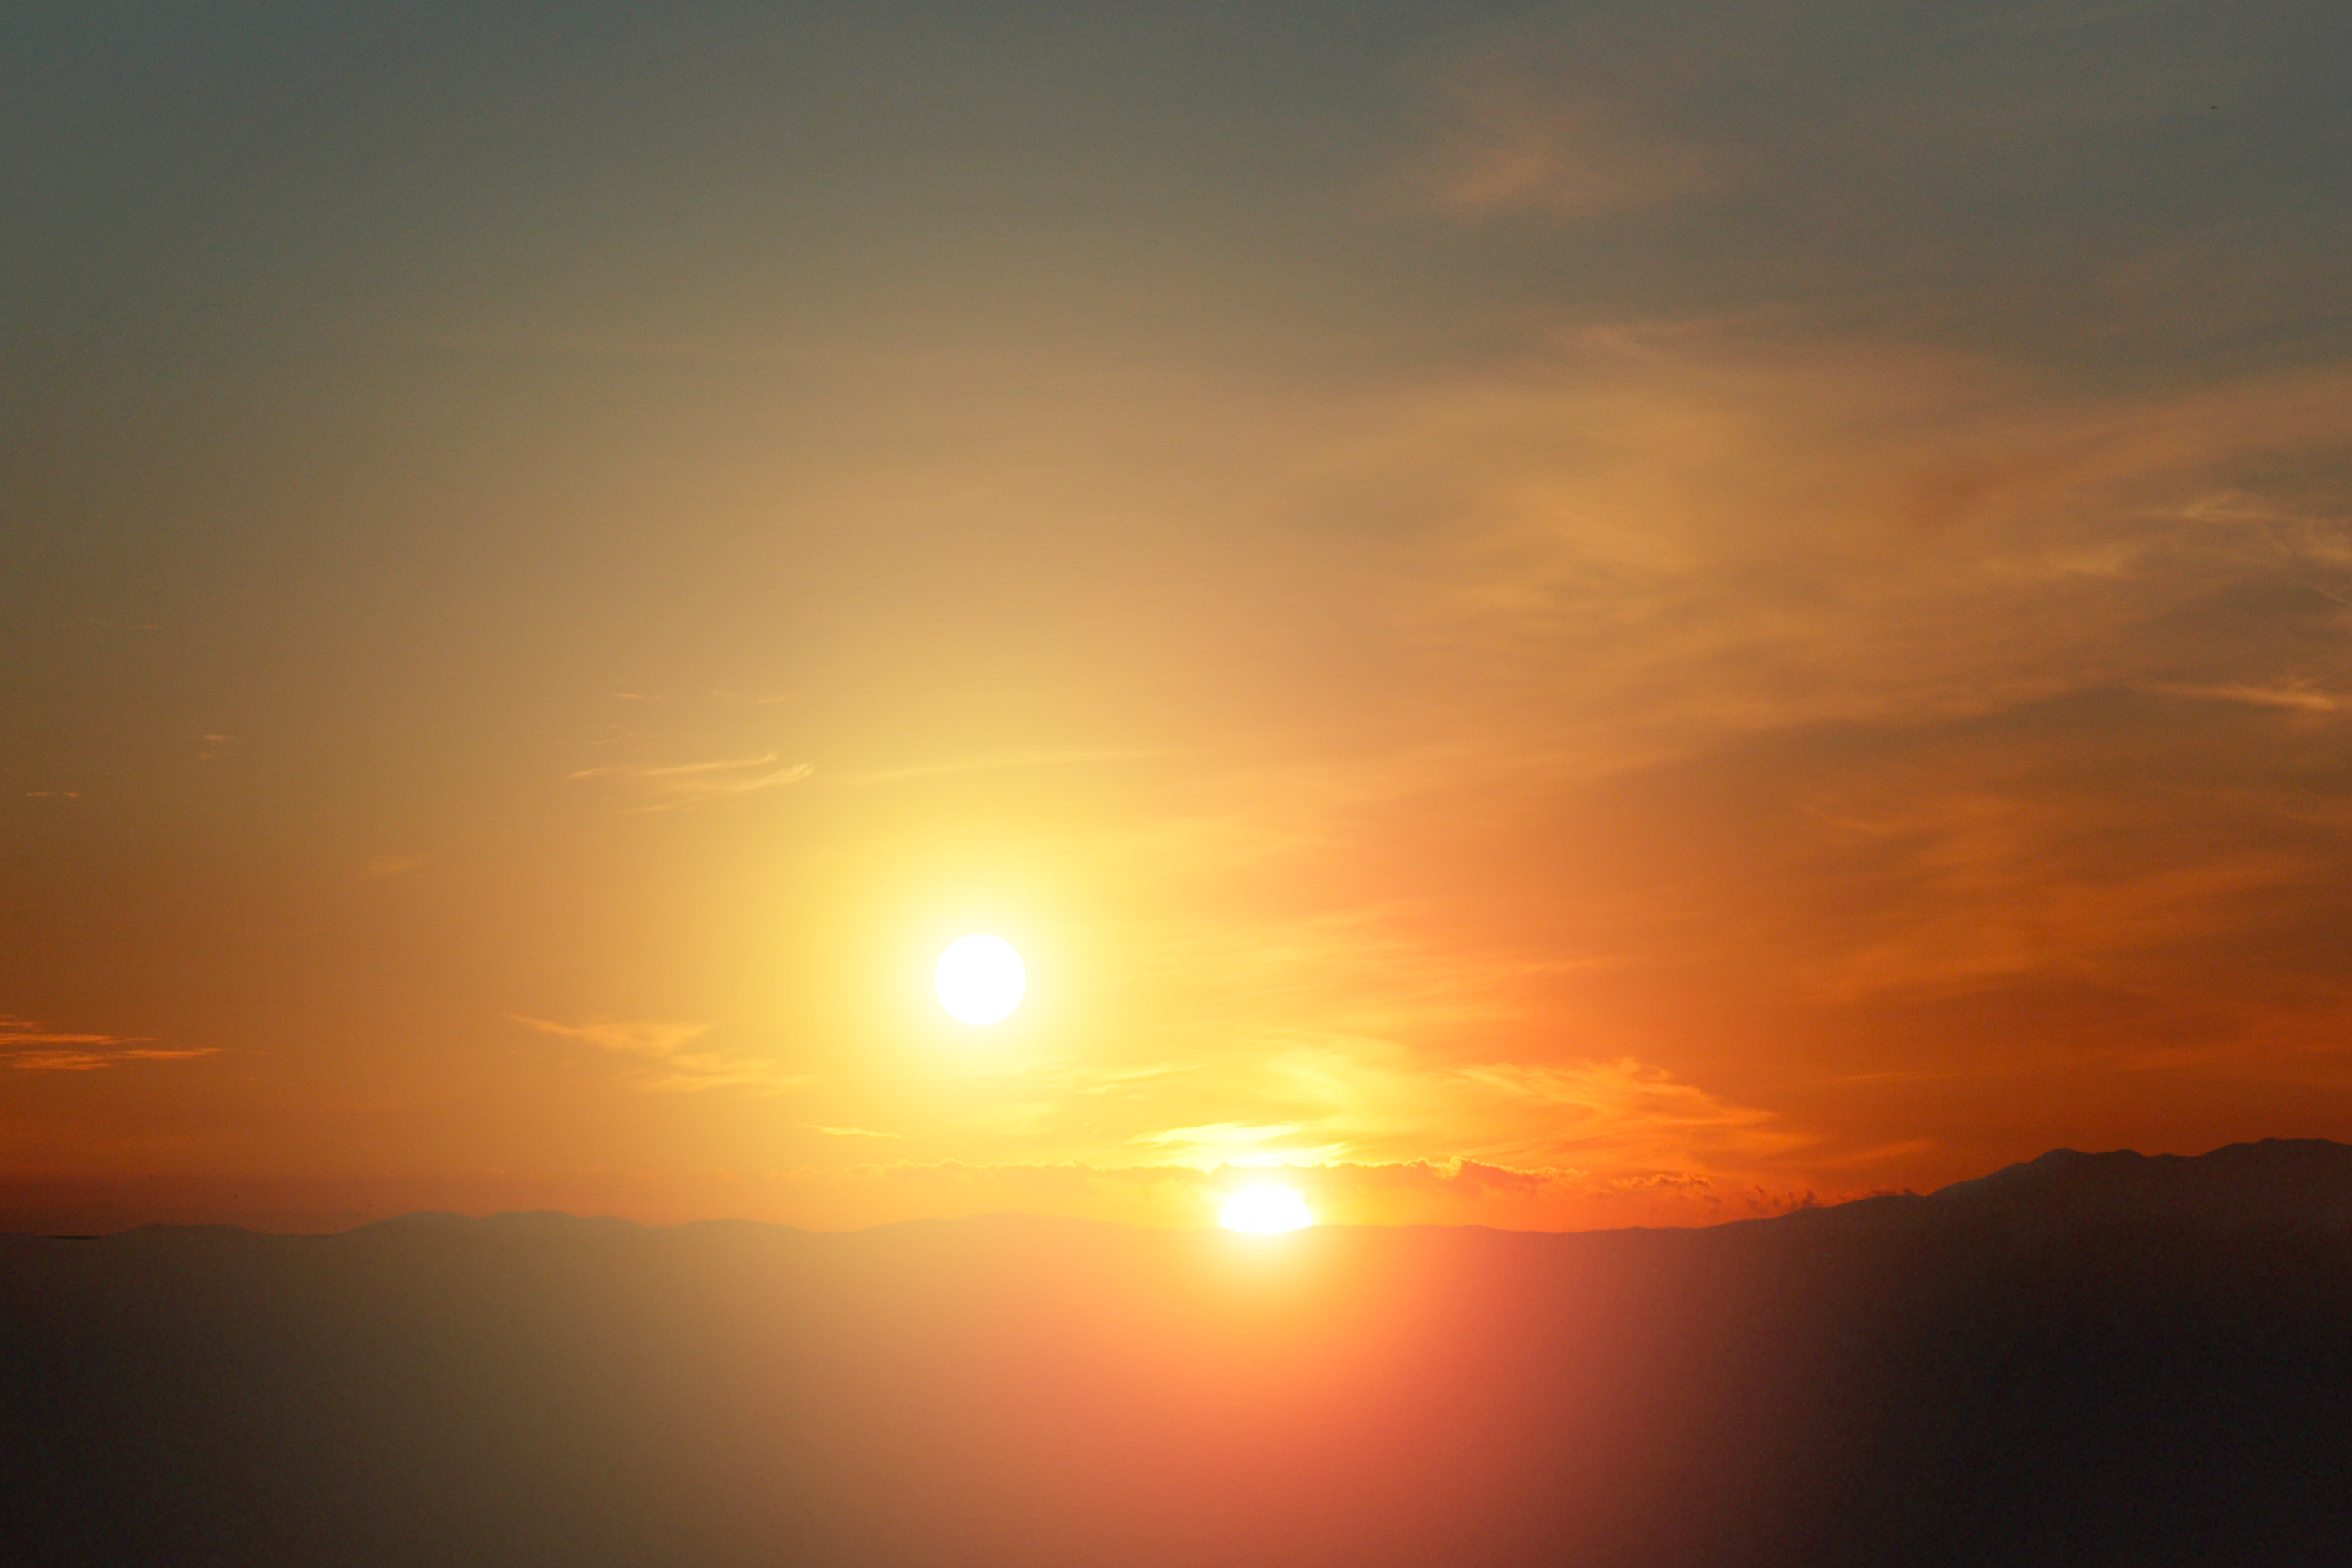

Alien Sunset

Our solitary sunsets here on Earth might not be all that common in the grand scheme of things. New observations from NASA's Spitzer Space Telescope have revealed that mature planetary systemsdusty disks of asteroids, comets, and possibly planetsare more frequent around close-knit twin, or binary, stars than single stars like our Sun. That means sunsets like the one portrayed in this artist's photo concept, and more famously in the movie Star Wars, might be quite commonplace in the universe.

Binary and multiple-star systems are about twice as abundant as single-star systems in our galaxy, and, in theory, other galaxies. In a typical binary system, two stars of roughly similar masses twirl around each other like pair-figure skaters. In some systems, the two stars are very far apart and barely interact with each other. In other cases, the stellar twins are intricately linked, whipping around each other quickly due to the force of gravity, and even transferring the outer layers of their atmospheres from one star to the other.

Astronomers have discovered dozens of planets that orbit around a single member of a very wide stellar duo. Sunsets from these worlds would look like our own, and the second sun would just look like a bright star in the night sky.

But do planets exist in the tighter systems, where two suns would dip below a planet's horizon one by one? Unveiling planets in these systems is tricky, so astronomers used Spitzer to look for disks of swirling planetary debris instead. These disks are made of asteroids, comets and possibly planets. The rocky material in them bangs together and kicks up dust that Spitzer's infrared eyes can see. Our own Solar System is swaddled in a similar type of disk.

Surprisingly, Spitzer found more debris disks around the tightest binaries it studied (about 20 stars) than in a comparable sample of single stars. About 60 percent of the tight binaries had disks, while only about 20% of the single stars had them. These snug binary systems are as close or closer than just three times the distance between Earth and the sun. And the disks in these systems were found to circumnavigate both members of the star pair, rather than just one.

Though follow-up studies are needed, the results could mean that planet formation is more common around extra-tight binary stars than single stars. Since these types of systems would experience double sunsets, the artistic view portrayed here might not be fiction.

Credit: NASA/JPL-Caltech/R. Hurt (SSC)